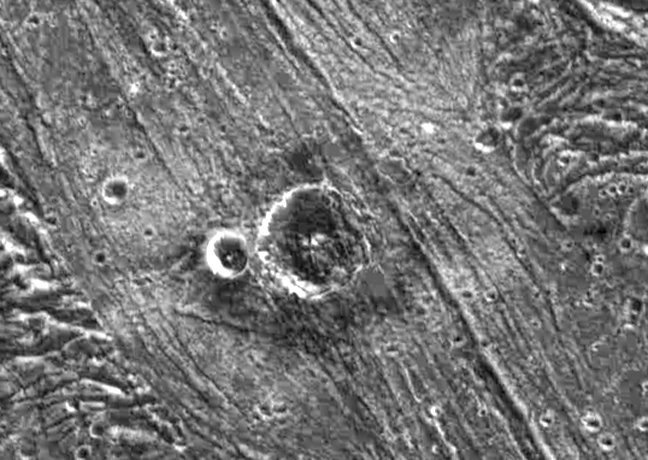

Nergal Crater on Ganymede

Two impact craters surrounded by an unusual ejecta blanket dominate this high resolution image of the surface of Jupiter’s moon, Ganymede. NASA’s Galileo spacecraft imaged this region as it passed Ganymede during its second orbit through the Jovian system. North is to the top of the picture and the sun illuminates the surface from the southeast. Nergal, the larger crater, is about eight kilometers (five miles) in diameter, while the smaller (unnamed) crater to its west is three kilometers (1.8 miles) across. The craters are situated in a region of bright grooved terrain named Byblus Sulcus, located in the northern part of Marius Regio at 39 degrees latitude and 201 degrees longitude. The distinctive ejecta blanket that surrounds them is darker nearer the craters and brighter further away. The inner region of the ejecta is characterized by a lobate appearance indicative of the flow of a liquid (or slushy) substance over the surface. The flow was probably icy surface material melted by the energy released during the impact that formed the crater.

The picture covers an area about 48 kilometers (30 miles) by 34 kilometers (21 miles) across at a resolution of 86 meters (287 feet) per picture element. The image was taken on September 6, 1996 by the solid state imaging (CCD) system on NASA’s Galileo spacecraft.

The Jet Propulsion Laboratory, Pasadena, CA manages the Galileo mission for NASA’s Office of Space Science, Washington, DC. JPL is an operating division of California Institute of Technology (Caltech).

Credit: NASA/JPL/Brown University